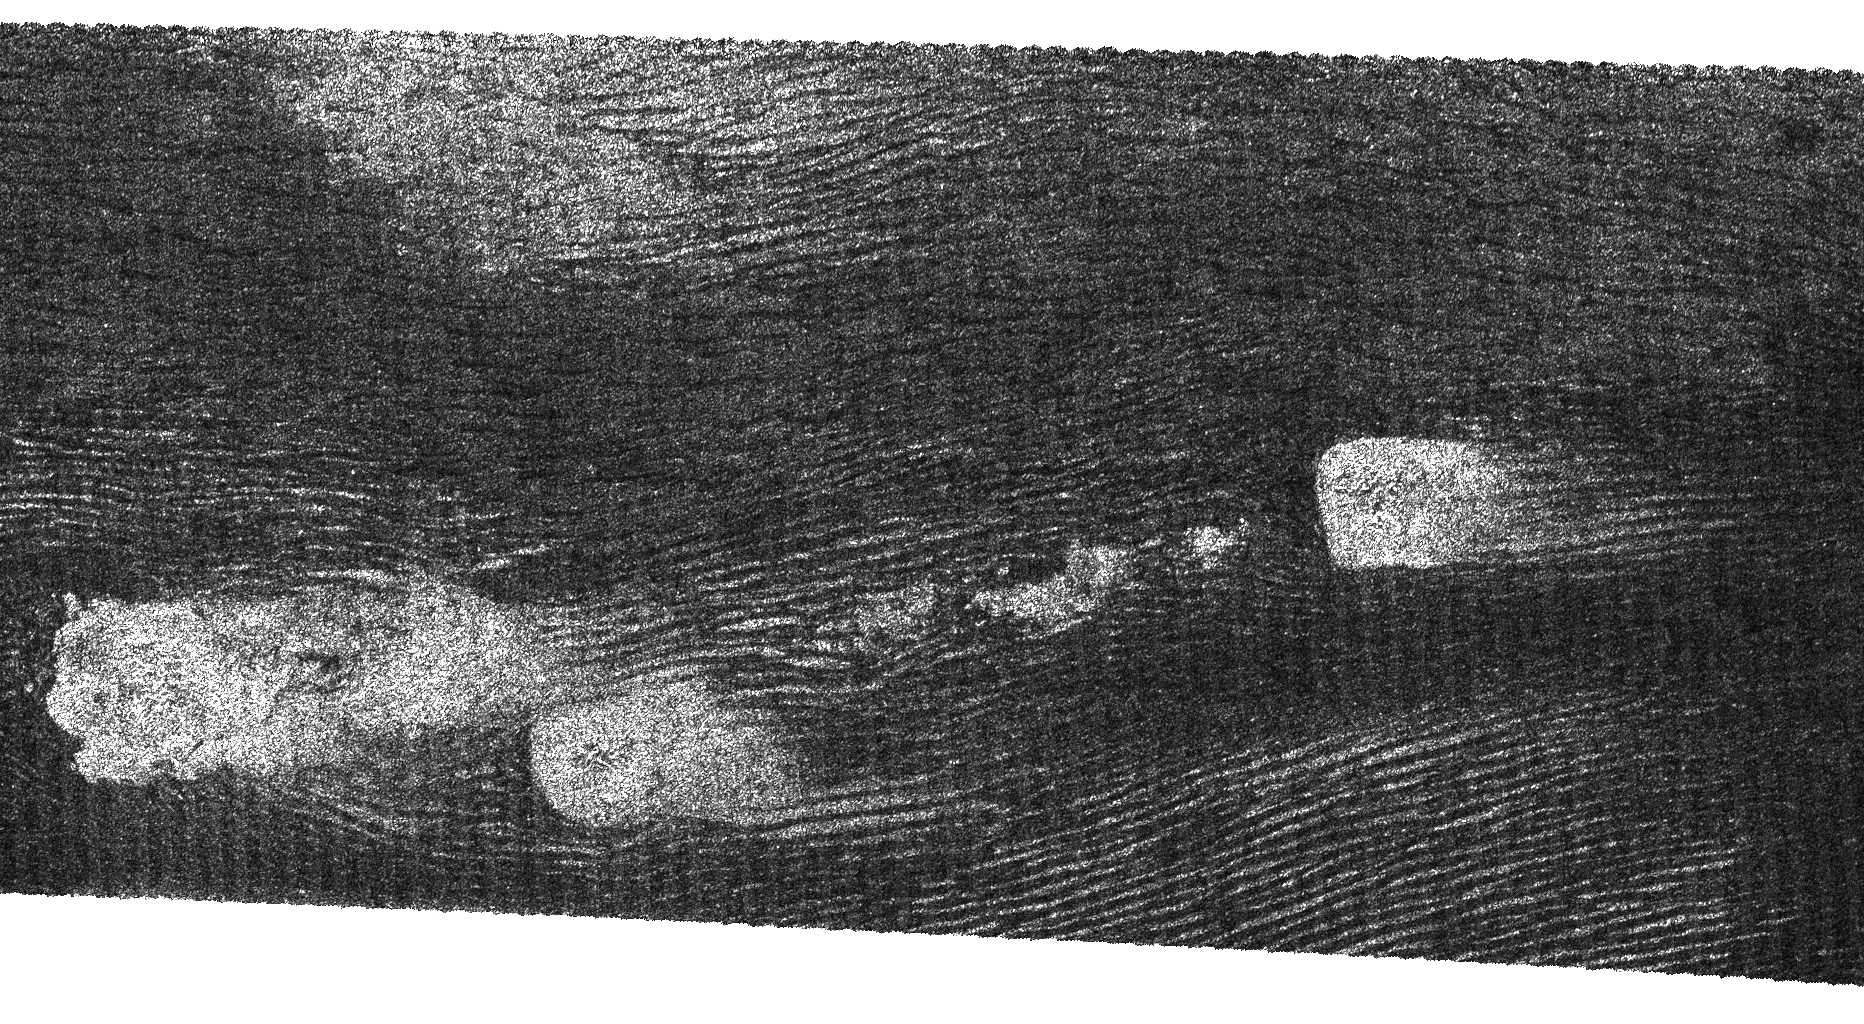

Swimming in Dunes

This image from Cassini’s radar instrument was acquired by the Cassini radar instrument in synthetic aperture mode during a Sept. 7, 2006, flyby of Titan.

The image shows long, dark ridges similar to those seen in previous flybys. These are interpreted to be longitudinal dunes. Dunes are mostly an equatorial phenomenon on Titan, and the material forming them may be solid organic particles or ice coated with organic material. Spaced up to 3 kilometers (about 2 miles) apart, these dunes curve around bright features that may be high-standing topographic obstacles, in conformity with the wind patterns. The interaction between the two types of features is complex and not well understood, but clearly the topography and the dunes have influenced each other in other ways as well.

This image is centered at 44 degrees west longitude, 8 degrees north latitude and covers approximately 160 by 325 kilometers (99 by 202 miles) on Titan’s surface. The smallest details in this image are about 500 meters (about 550 yards) across.

The Cassini-Huygens mission is a cooperative project of NASA, the European Space Agency and the Italian Space Agency. The Jet Propulsion Laboratory, a division of the California Institute of Technology in Pasadena, manages the mission for NASA’s Science Mission Directorate, Washington, D.C. The Cassini orbiter and its two onboard cameras were designed, developed and assembled at JPL. The radar instrument team is based at JPL, working with team members from the United States and several European countries.

Credit: NASA/JPL-Caltech/ASI